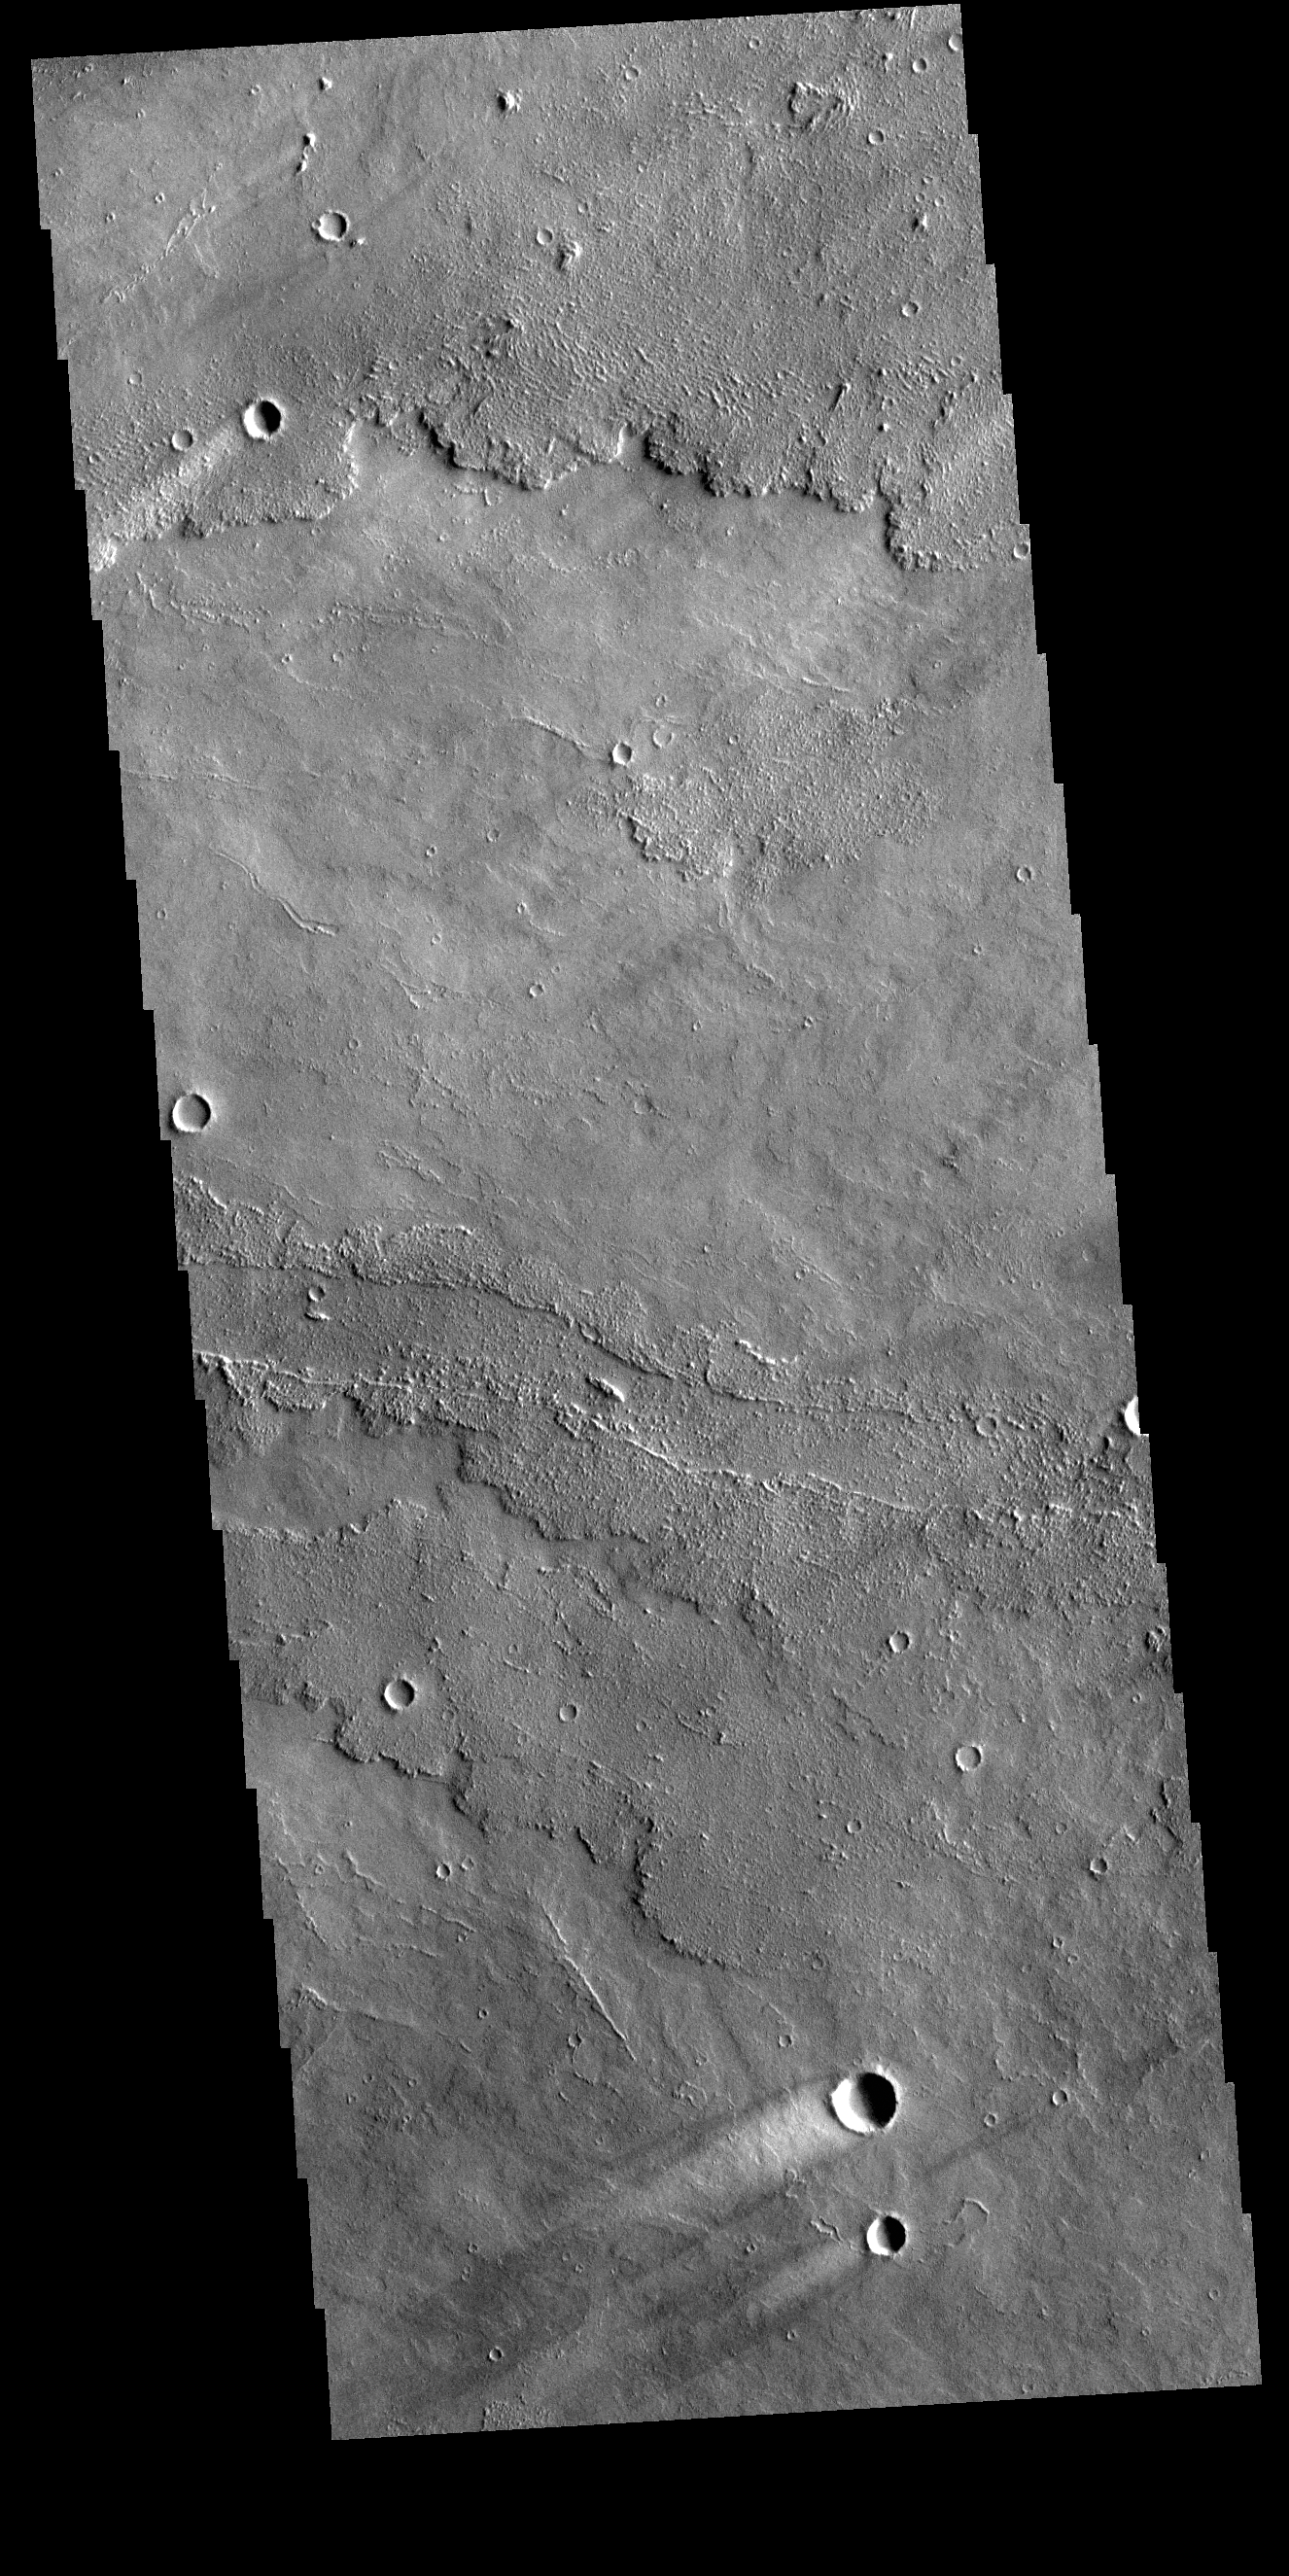

Daedalia Planum Windstreaks

Today’s VIS image shows several windstreaks on lava plains southwest of Arsia Mons. The extensive lava flow field is called Daedalia Planum.

Credit: NASA/JPL-Caltech/ASU